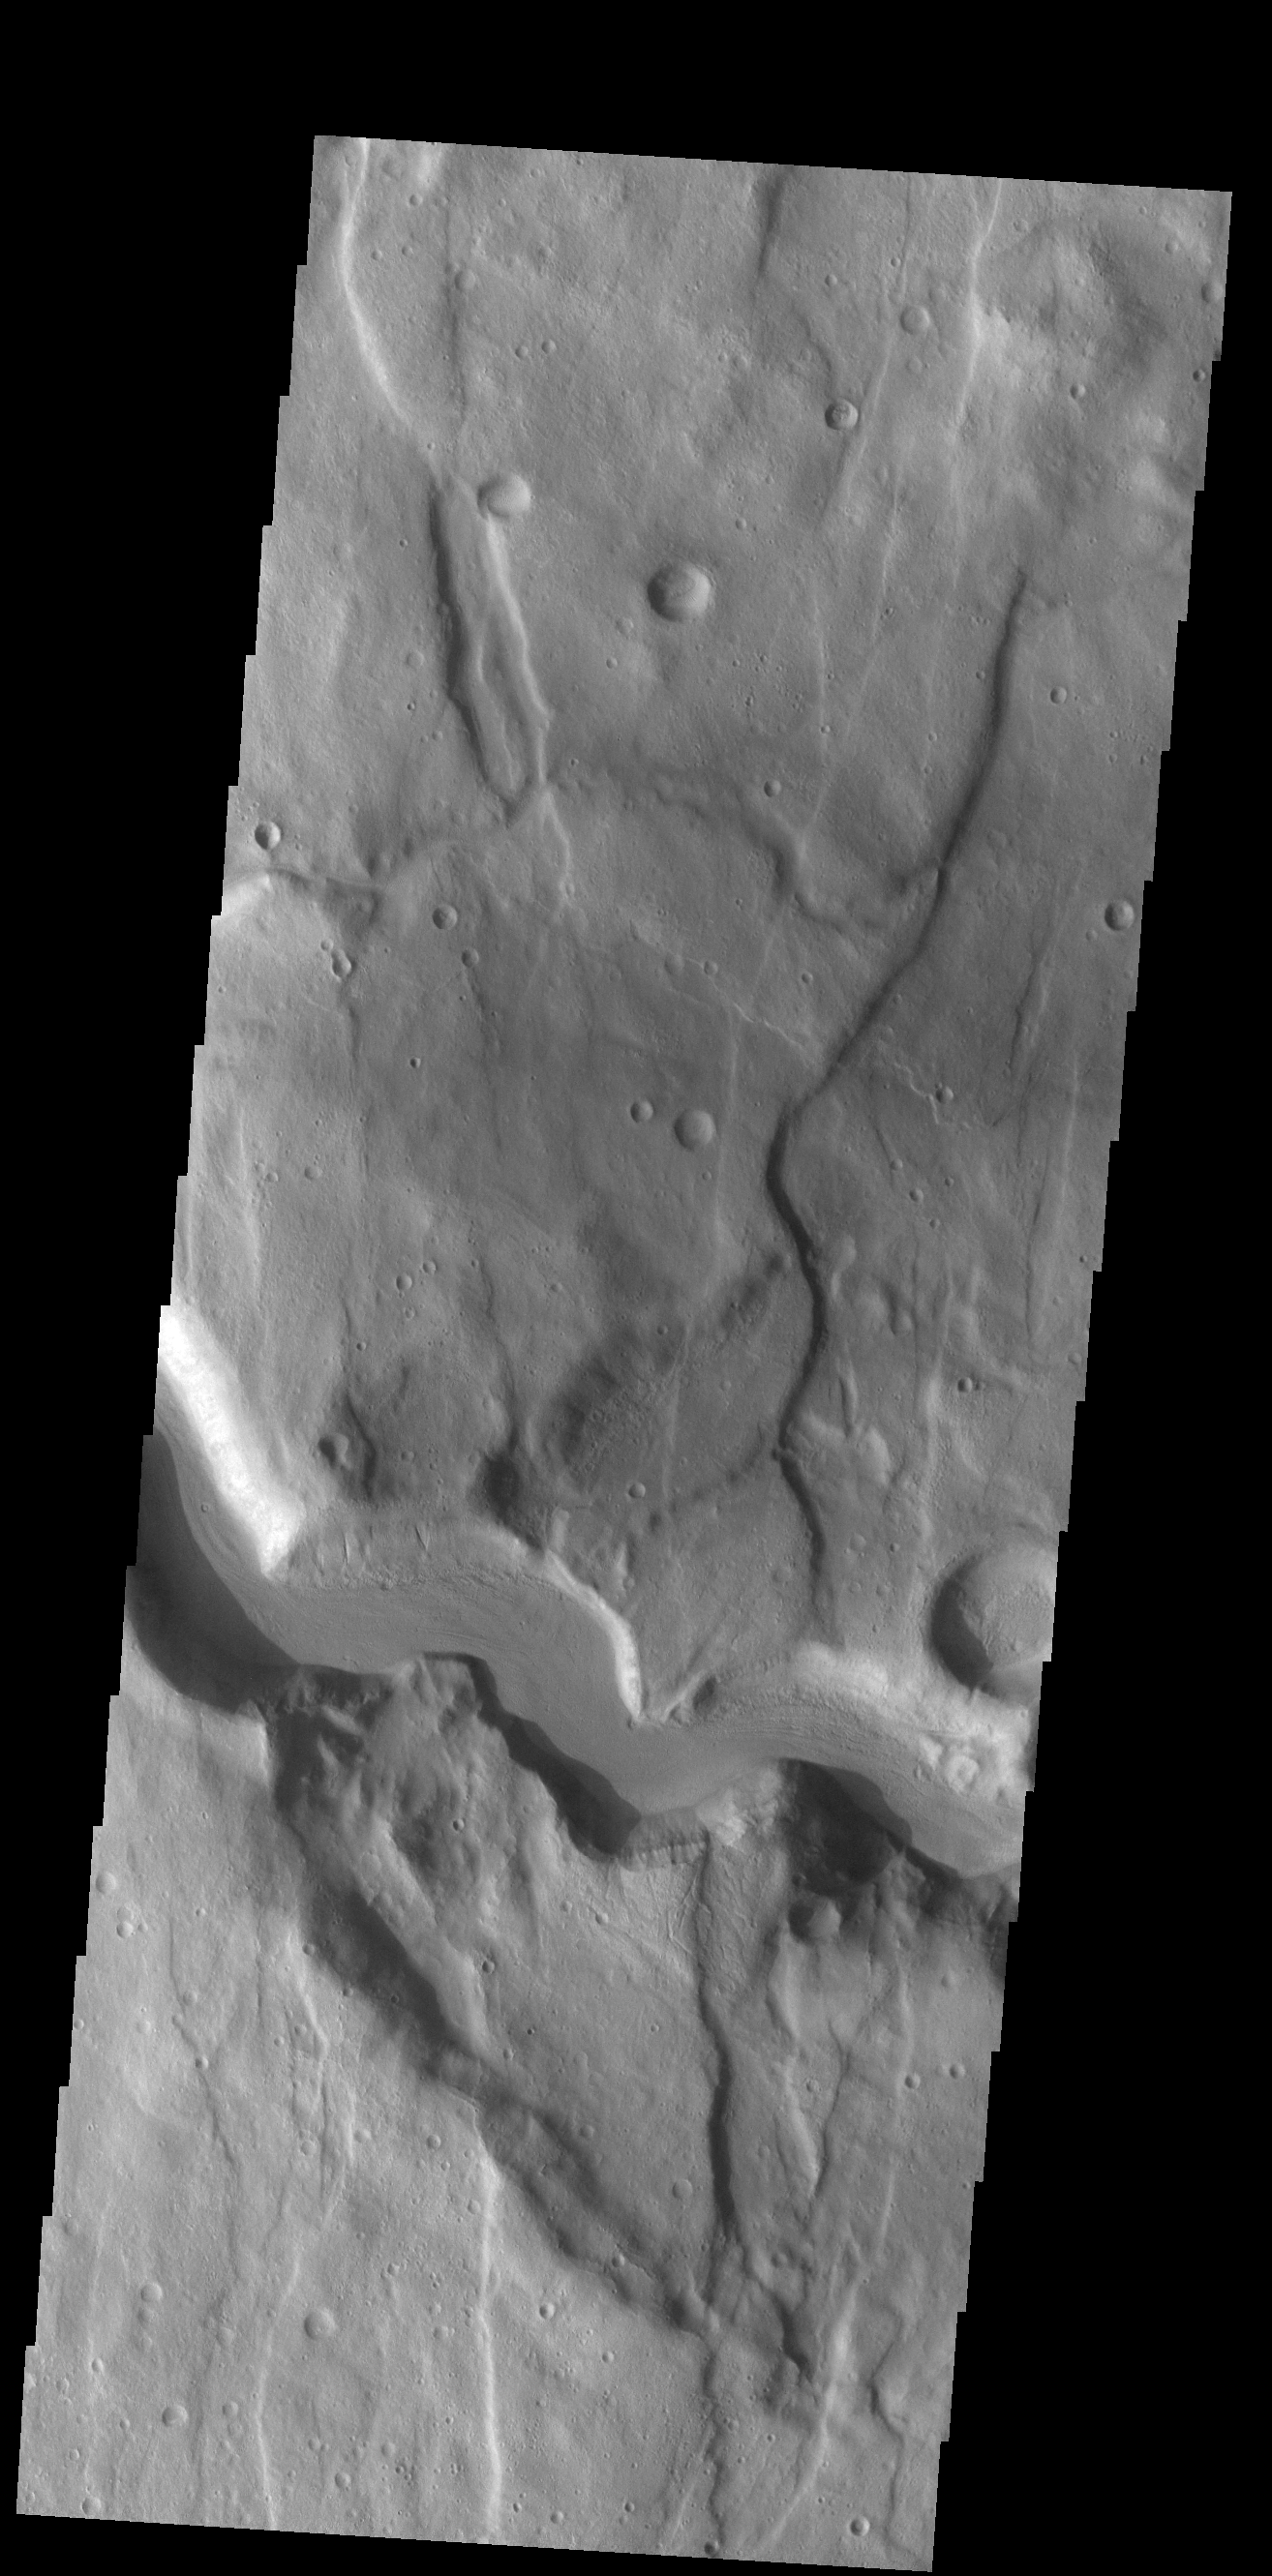

Claritas Fossae Channel

Today’s VIS image shows a section of an unnamed channel. This channel starts in Claritas Fossae and empties down into Icaria Planum. The linear features that parallel the sides of the image are fractures that can create linear depressions (fossae).

Credit: NASA/JPL-Caltech/ASU